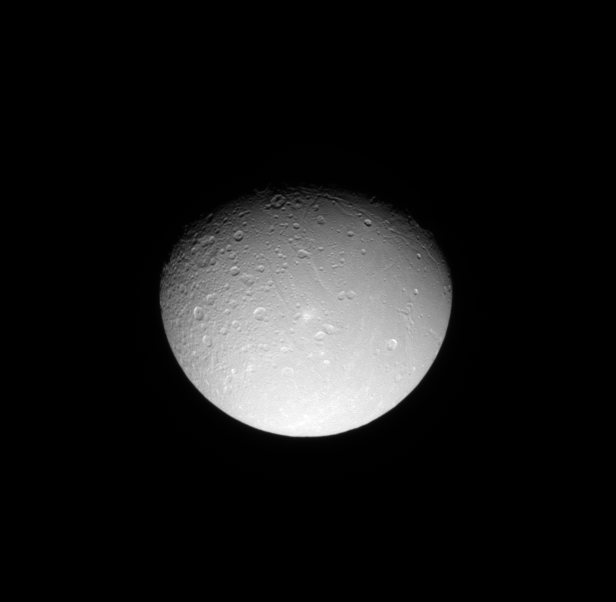

Dione’s Cratered Surface

The Cassini spacecraft looks down on the cratered northern leading hemisphere of Dione, showing the moon’s pockmarked surface.

This view is centered on terrain at 42 degrees north latitude, 131 degrees west longitude. Lit terrain seen here is on the leading hemisphere and anti-Saturn side of Dione (1,123 kilometers, or 698 miles across). The north pole of Dione lies along the terminator to the left of the top of the image.

The image was taken in visible light with the Cassini spacecraft narrow-angle camera on June 11, 2009. The view was acquired at a distance of approximately 641,000 kilometers (399,000 miles) from Dione and at a Sun-Dione-spacecraft, or phase, angle of 44 degrees. Image scale is 4 kilometers (2 miles) per pixel.

The Cassini-Huygens mission is a cooperative project of NASA, the European Space Agency and the Italian Space Agency. The Jet Propulsion Laboratory, a division of the California Institute of Technology in Pasadena, manages the mission for NASA’s Science Mission Directorate, Washington, D.C. The Cassini orbiter and its two onboard cameras were designed, developed and assembled at JPL. The imaging operations center is based at the Space Science Institute in Boulder, Colo.

Credit: NASA/JPL/Space Science Institute